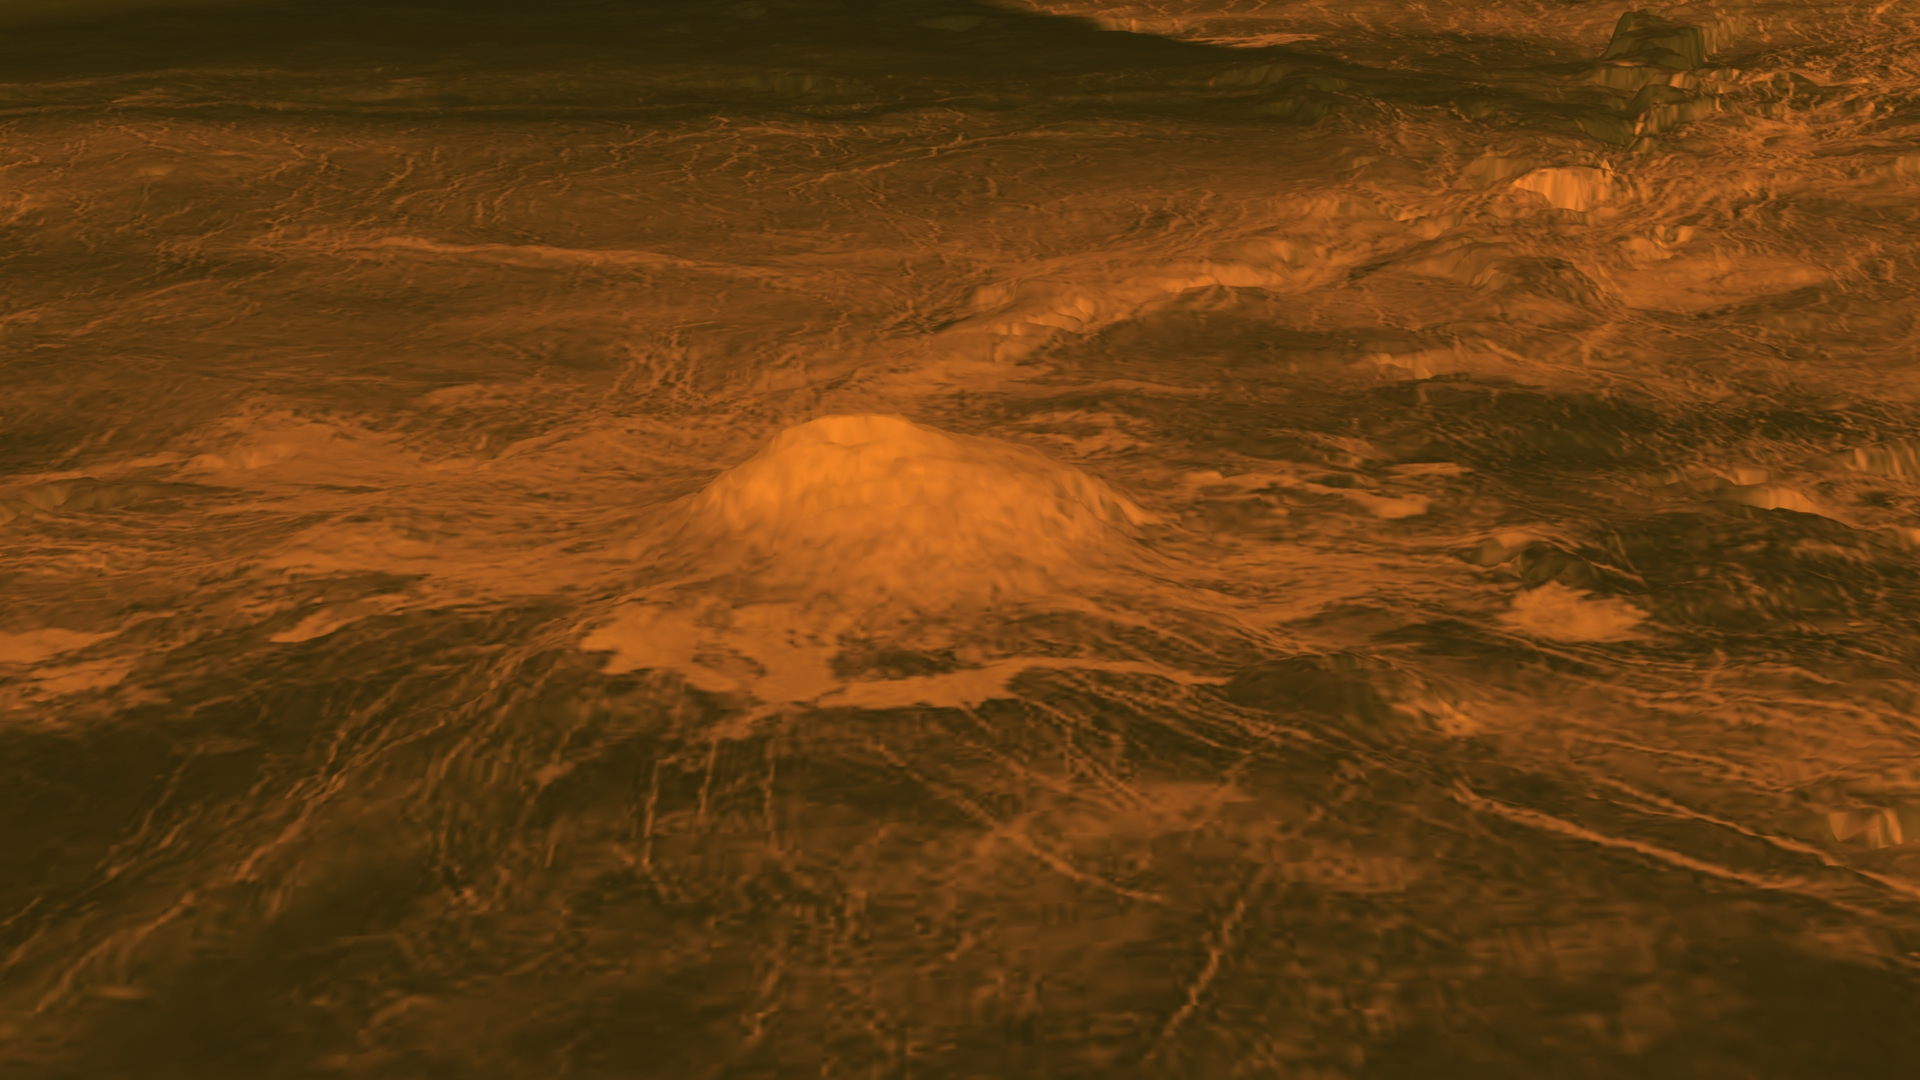

Surface Warmth on a Venus Volcano

This figure shows the volcanic peak Idunn Mons (at 46 degrees south latitude, 214.5 degrees east longitude) in the Imdr Regio area of Venus. The topographic backbone derives from data obtained by NASA’s Magellan spacecraft, with a vertical exaggeration of 30 times. Radar data (in brown) from Magellan has been draped on top of the topographic data. Bright areas are rough or have steep slopes. Dark areas are smooth.

The colored overlay in Figure 1 shows the heat patterns derived from surface brightness data collected by the Visible and Infrared Thermal Imaging Spectrometer (VIRTIS), aboard the European Space Agency’s Venus Express spacecraft. Temperature variations due to topography were removed. The brightness signals the composition of the minerals that were changed due to lava flow. Red-orange is the warmest area and purple is the coolest. The warmest area is centered on the summit, which stands about 2.5 kilometers (1.6 miles) above the plains, and the bright flows that originate there. Idunn Mons has a diameter of about 200 kilometers (120 miles).

The spectrometer data was collected from May 2006 to the end of 2007. A movie featuring 360-degree views of the volcano is based on the same data and can be viewed at JPL’s Multimedia.

Venus Express was built and is managed by the European Space Agency. The spacecraft’s visible and infrared thermal imaging spectrometer was built and is led by INAF-IASF (Istituto di Astrofisica Spaziale e Fisica Cosmica), Rome, Italy, and LESIA (Laboratoire d’tudes spatiales et d’instrumentation en astrophysique), Observatoire de Paris, France, with support from their national space agencies.

Credit: NASA/JPL-Caltech/ESA